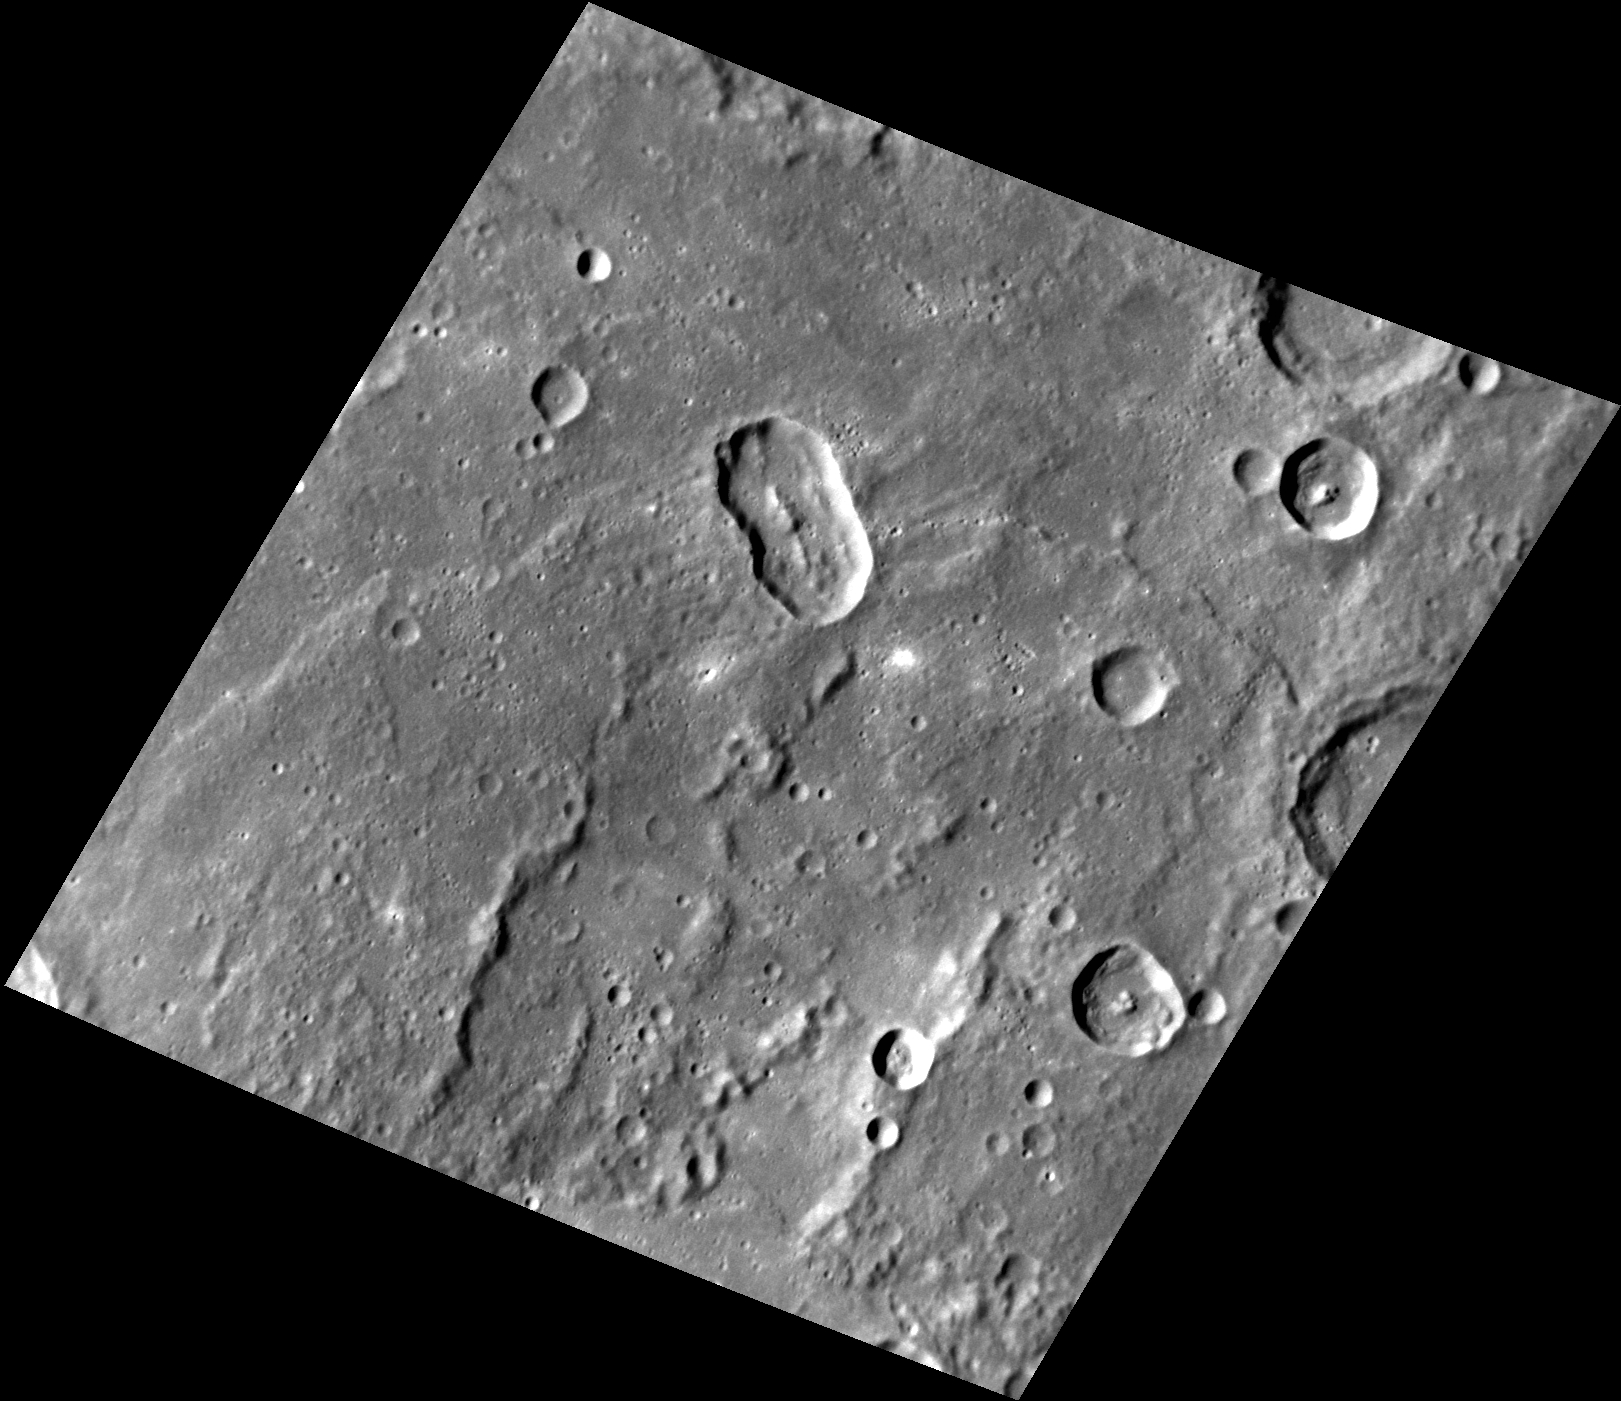

At an Angle

This image features an elongated impact crater north of Rembrandt impact basin. This crater was most likely formed by a oblique impact (less than 15 degrees from the horizontal), which created the crater’s distinct elongated shape and central peak. This crater’s rays have faded over time due to space weathering, but when they were still visible, they would have formed a butterfly pattern from the crater’s rim.

This image was acquired as part of MDIS’s high-resolution surface morphology base map. The surface morphology base map covers more than 99% of Mercury’s surface with an average resolution of 200 meters/pixel. Images acquired for the surface morphology base map typically are obtained at off-vertical Sun angles (i.e., high incidence angles) and have visible shadows so as to reveal clearly the topographic form of geologic features.

Date acquired: July 04, 2014
Image Mission Elapsed Time (MET): 46777429
Image ID: 6618818
Instrument: Narrow Angle Camera (NAC) of the Mercury Dual Imaging System (MDIS)
Center Latitude: -18.60°
Center Longitude: 95.44° E
Resolution: 162 meters/pixel
Scale: The oblong impact is about 34.2 km (21.3 miles) long and 19.3 km (12 miles) wide.
Incidence Angle: 65.0°
Emission Angle: 31.8°
Phase Angle: 41.1°

The MESSENGER spacecraft is the first ever to orbit the planet Mercury, and the spacecraft’s seven scientific instruments and radio science investigation are unraveling the history and evolution of the Solar System’s innermost planet. MESSENGER acquired over 150,000 images and extensive other data sets. MESSENGER is capable of continuing orbital operations until early 2015.

For information regarding the use of images, see the MESSENGER image use policy.

Credit: NASA/Johns Hopkins University Applied Physics Laboratory/Carnegie Institution of Washington